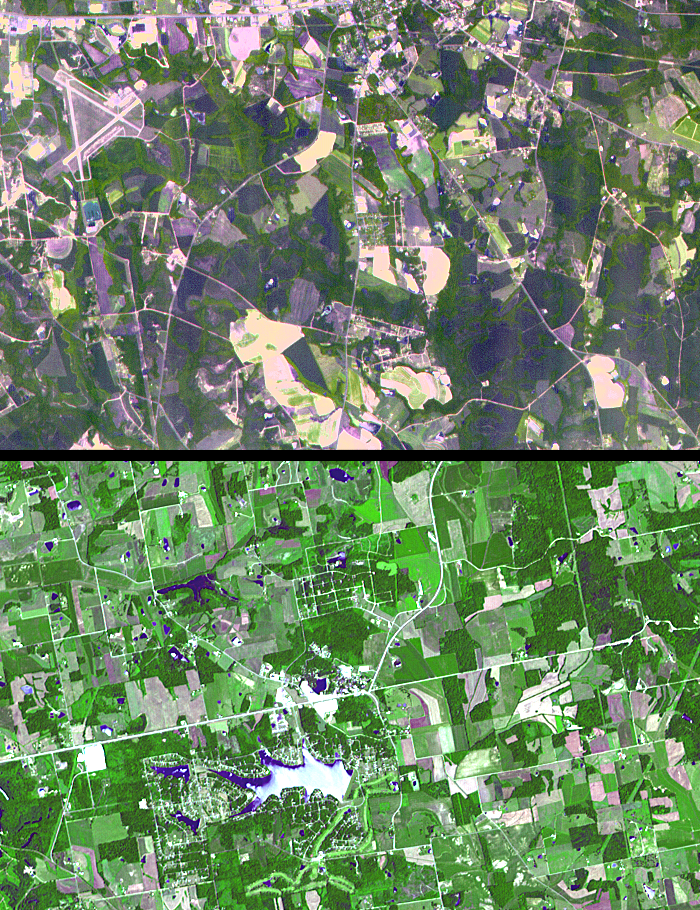

Santa Claus, Ga./Ind.

The towns of Santa Claus, Ga., (top) and Santa Claus, Ind. (bottom), are shown in these two images from the Advanced Spaceborne Thermal Emission and Reflection Radiometer (ASTER) instrument on NASA’s Terra satellite. They are the only two Santa Claus towns in the United States with post offices and zip codes, although there are 11 towns with this name in the United States. Santa Claus, Ga. is located in Toombs County, and has a population of 237. Santa Claus, Ind. is located in Spencer County, and has a population of 2,041. Its name was accepted by the United States Postal Service in 1856. The images were acquired on July 3, 2000 (top) and June 16, 2001 (bottom), respectively.

With its 14 spectral bands from the visible to the thermal infrared wavelength region, and its high spatial resolution of 15 to 90 meters (about 50 to 300 feet), ASTER images Earth to map and monitor the changing surface of our planet.

ASTER is one of five Earth-observing instruments launched December 18, 1999, on NASA’s Terra satellite. The instrument was built by Japan’s Ministry of Economy, Trade and Industry. A joint U.S./Japan science team is responsible for validation and calibration of the instrument and the data products.

The broad spectral coverage and high spectral resolution of ASTER will provide scientists in numerous disciplines with critical information for surface mapping, and monitoring of dynamic conditions and temporal change. Example applications are: monitoring glacial advances and retreats; monitoring potentially active volcanoes; identifying crop stress; determining cloud morphology and physical properties; wetlands evaluation; thermal pollution monitoring; coral reef degradation; surface temperature mapping of soils and geology; and measuring surface heat balance.

Dr. Anne Kahle at NASA’s Jet Propulsion Laboratory, Pasadena, Calif., is the U.S. science team leader; Bjorn Eng of JPL is the project manager. The Terra mission is part of NASA’s Earth Science Enterprise, a long-term research effort to understand and protect our home planet. Through the study of Earth, NASA will help to provide sound science to policy and economic decision-makers so as to better life here, while developing the technologies needed to explore the universe and search for life beyond our home planet.

Size: 10.5 by 6.75 kilometers (6.5 by 4.2 miles)
Location: 32.2 degrees North latitude, 82.3 degrees West longitude; and 38.1 degrees North latitude, 86.9 degrees West longitude
Orientation: North at top
Image Data: ASTER bands 1, 2 and 3
Original Data Resolution: 15 meters (49.2 feet)
Dates Acquired: June 16, 2001 and July 3, 2000

Credit: NASA/GSFC/METI/ERSDAC/JAROS, and U.S./Japan ASTER science team